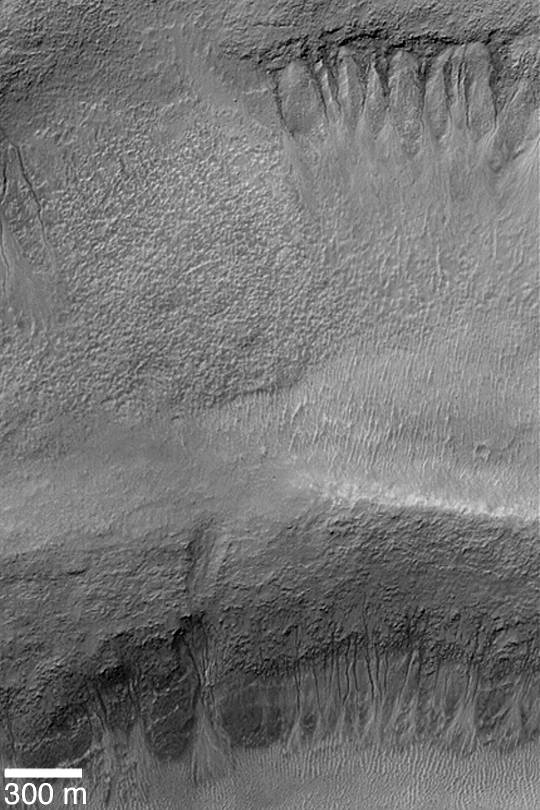

Gullies in Terraced Crater Wall

MGS MOC Release No. MOC2-375, 29 May 2003

Gullies–possibly formed by a liquid such as water in the recent martian past–formed at two different levels in the walls of a meteor impact crater near 36.2°S, 185.5°W. This Mars Global Surveyor (MGS) Mars Orbiter Camera (MOC) image shows gullies in the upper crater wall (top of the image) and emergent from the slope of a lower terrace (bottom of the image). Sunlight illuminates the scene from the upper left.

Credit: NASA/JPL/Malin Space Science Systems